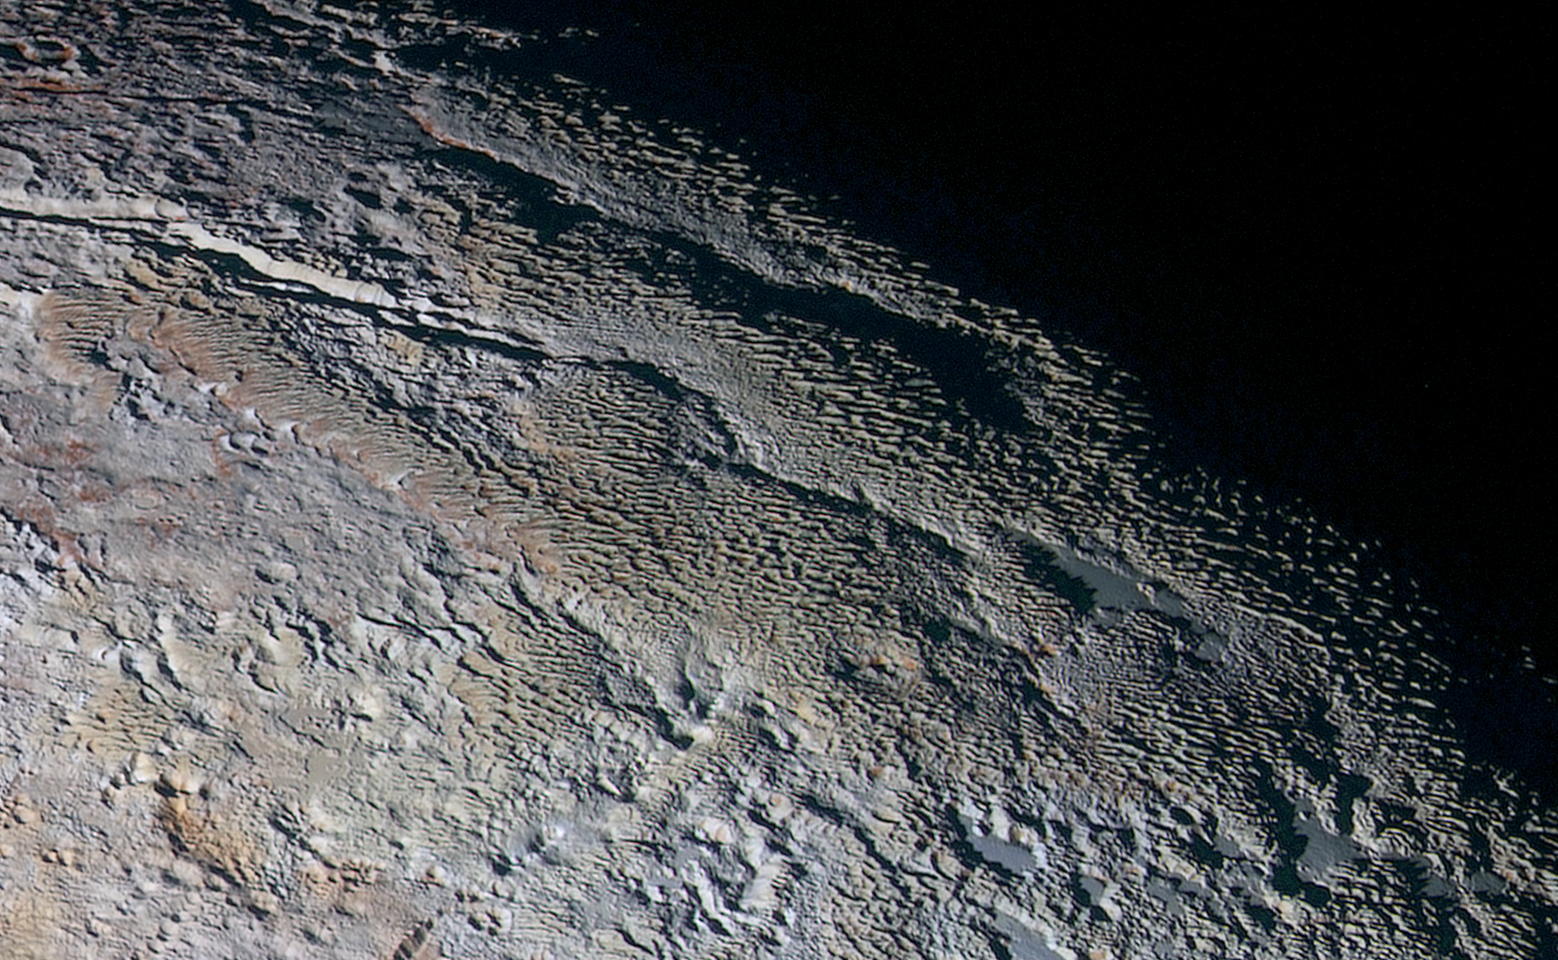

‘Snakeskin’ Terrain

In this extended color image of Pluto taken by NASA’s New Horizons spacecraft, rounded and bizarrely textured mountains, informally named the Tartarus Dorsa, rise up along Pluto’s day-night terminator and show intricate but puzzling patterns of blue-gray ridges and reddish material in between. This view, roughly 330 miles (530 kilometers) across, combines blue, red and infrared images taken by the Ralph/Multispectral Visual Imaging Camera (MVIC) on July 14, 2015, and resolves details and colors on scales as small as 0.8 miles (1.3 kilometers).

The Johns Hopkins University Applied Physics Laboratory in Laurel, Maryland, designed, built, and operates the New Horizons spacecraft, and manages the mission for NASA’s Science Mission Directorate. The Southwest Research Institute, based in San Antonio, leads the science team, payload operations and encounter science planning. New Horizons is part of the New Frontiers Program managed by NASA’s Marshall Space Flight Center in Huntsville, Alabama.

Credit: NASA/Johns Hopkins University Applied Physics Laboratory/Southwest Research Institute